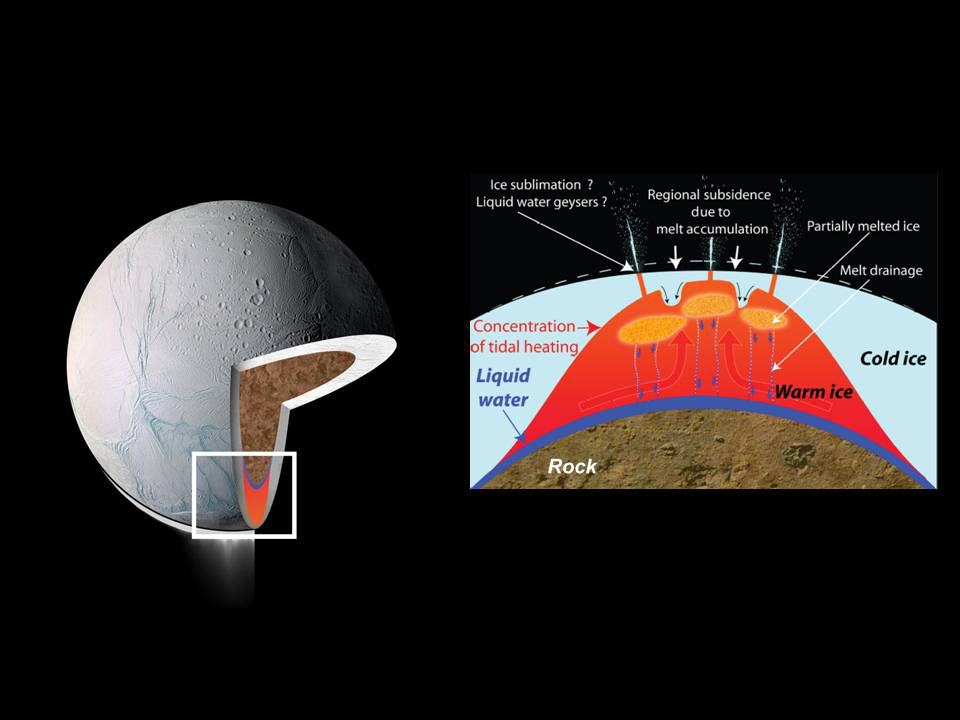

Melted Ice

These drawings depict explanations for the source of intense heat that has been measured coming from Enceladus’ south polar region. These models predict that water could exist in a deep layer as an ocean or sea and also near the surface.

Cassini scientists infer that the temperature of the ice in the south polar region must be close to its melting point (shown in red). A layer of liquid water (dark blue) might exist between the ice and the silicate core (brown), allowing the ice to deform independent of the rock, providing even more mechanical energy and more flexing of the icy shell for extreme tidal heating.

Tidal heating could also cause friction in faults near the surface, leading to pockets of partially melted ice.

The Cassini-Huygens mission is a cooperative project of NASA, the European Space Agency and the Italian Space Agency. NASA’s Jet Propulsion Laboratory, a division of the California Institute of Technology in Pasadena, manages the mission for NASA’s Science Mission Directorate, Washington, D.C. The Cassini orbiter was designed, developed and assembled at JPL. The radar instrument was built by JPL and the Italian Space Agency, working with team members from the United States and several European countries.

Credit: NASA/JPL